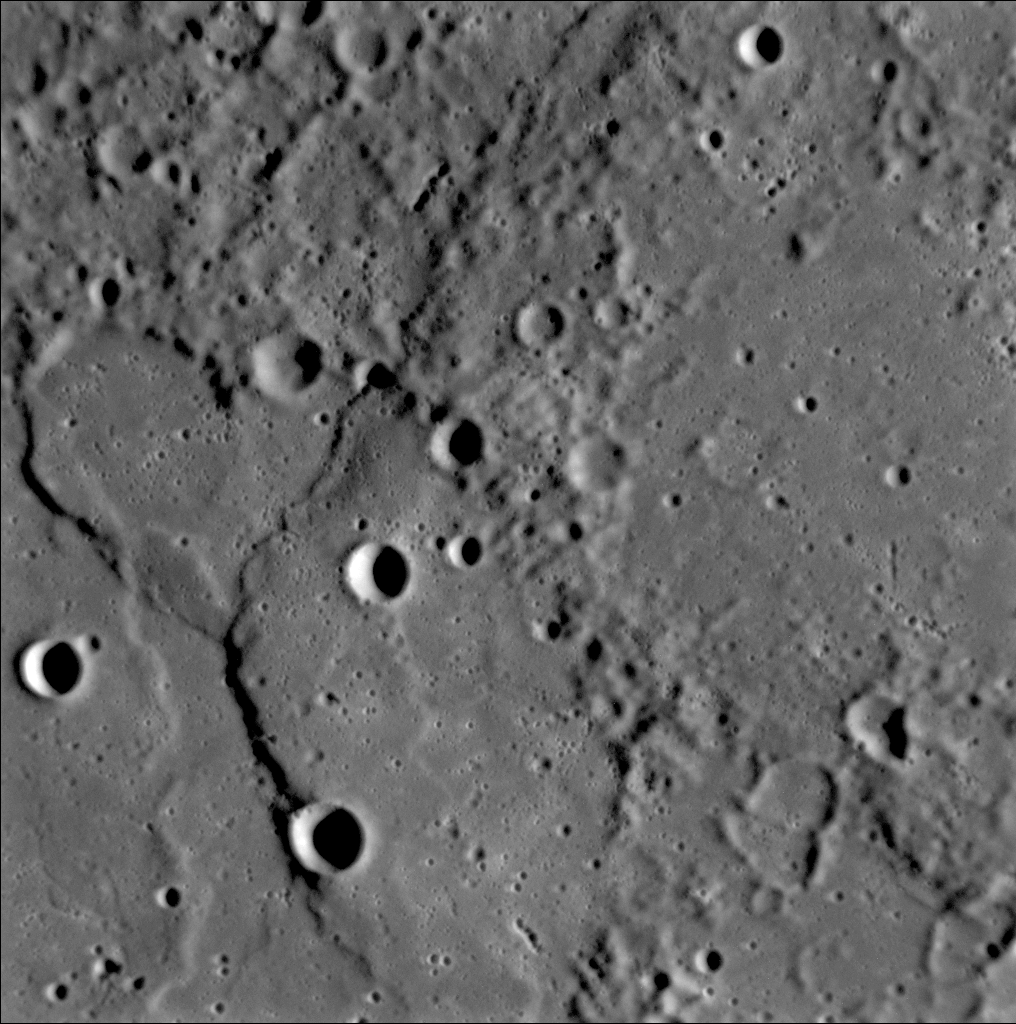

Ridges and Cliffs on Mercury’s Surface

A complex history of geological evolution is recorded in this frame from the Narrow Angle Camera (NAC), part of the Mercury Dual Imaging System (MDIS) instrument, taken during MESSENGER’s close flyby of Mercury on January 14, 2008. Part of an old, large crater occupies most of the lower left portion of the frame. An arrangement of ridges and cliffs in the shape of a “Y” crosses the crater’s floor. The shadows defining the ridges are cast on the floor of the crater by the Sun shining from the right, indicating a descending stair-step of plains. The main, right-hand branch of the “Y” crosses the crater floor, the crater rim, and continues off the top edge of the picture; it appears to be a classic “lobate scarp” (irregularly shaped cliff) common in all areas of Mercury imaged so far. These lobate scarps were formed during a period when Mercury’s crust was contracting as the planet cooled. In contrast, the branch of the Y to the left ends at the crater rim and is restricted to the floor of the crater. Both it and the lighter-colored ridge that extends downward from it resemble “wrinkle ridges” that are common on the large volcanic plains, or “maria,” on the Moon. The MESSENGER science team is studying what features like these reveal about the interior cooling history of Mercury.

Ghostly remnants of a few craters are seen on the right side of this image, possibly indicating that once-pristine, bowl-shaped craters (like those on the large crater’s floor) have been subsequently flooded by volcanism or some other plains-forming process.

This image was taken 18 minutes after close approach, when MESSENGER was about 5,000 kilometers (about 3,000 miles) away from Mercury. The image is about 200 kilometers (about 125 miles) across, and features as small as about 400 meters (about 400 yards) can be resolved.

Mission Elapsed Time (MET) of image: 108825904

These images are from MESSENGER, a NASA Discovery mission to conduct the first orbital study of the innermost planet, Mercury. For information regarding the use of images, see the MESSENGER image use policy.

Credit: NASA/Johns Hopkins University Applied Physics Laboratory/Carnegie Institution of Washington